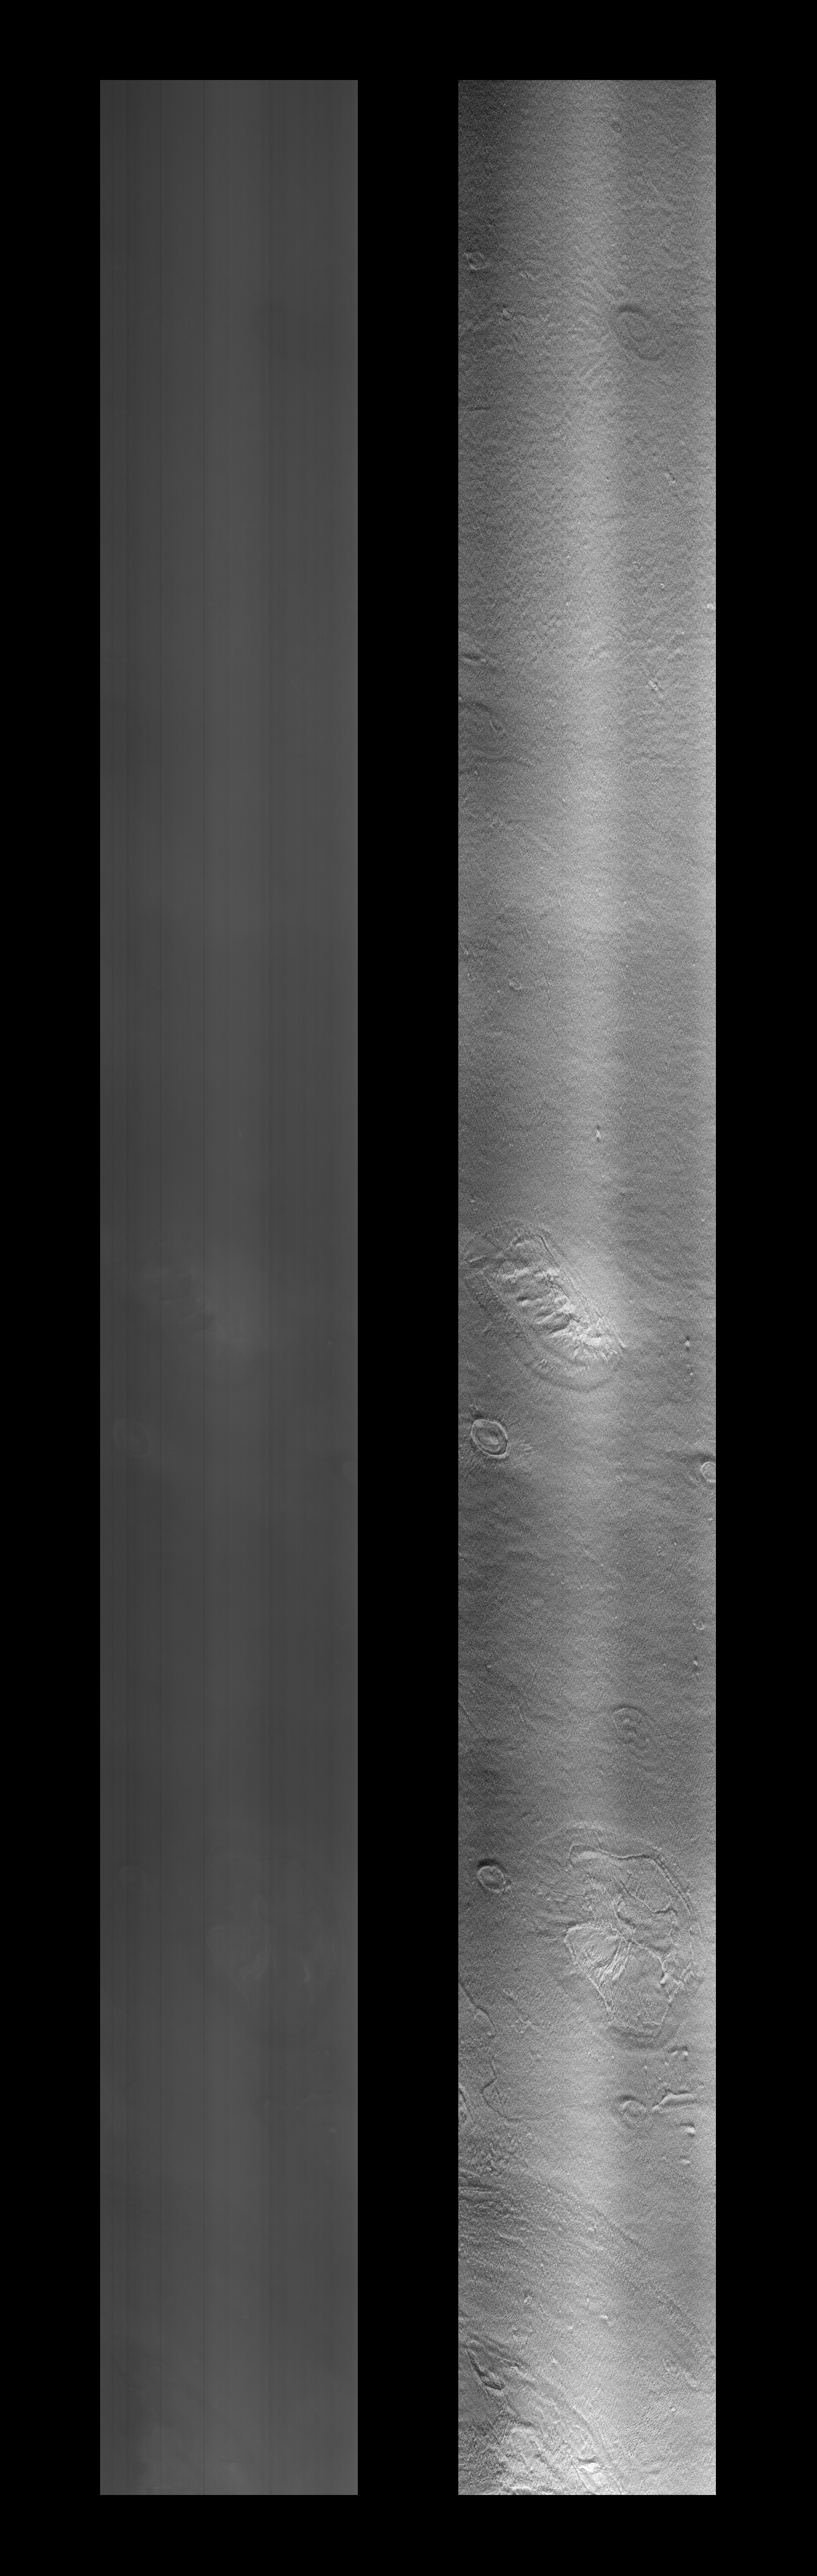

Cydonia Region

Mars Orbiter Camera (MOC) image of a 4.42 by 82.94 km area of the Cydonia Region. The left image is raw, the right has been filtered and contrast enhanced. A full resolution, TIFF formatted version of this image is available for direct downloading here: PIA01236.tif. Warning: This image is 4.2 Megabytes in size!

Orbit: 220

Range: 444.21 km

Resolution: 4.32 m/pixel

Image dimensions: 4.42 km X 82.94 km

Line time: 0.69 msec

Emission angle: 44.66 degrees

Incidence angle: 64.96 degrees

Phase angle: 61.97 degrees

Scan rate: ~0.1 degree/sec

Start time: periapsis + 375 sec

Sequence submitted to JPL: Sat 04/04/98 15:15 PST

Image acquired by MOC: Sun 04/05/98 00:39:37 PST

Data retrieved from JPL: Mon 04/06/98 9:05 PDT

Credit: NASA/JPL